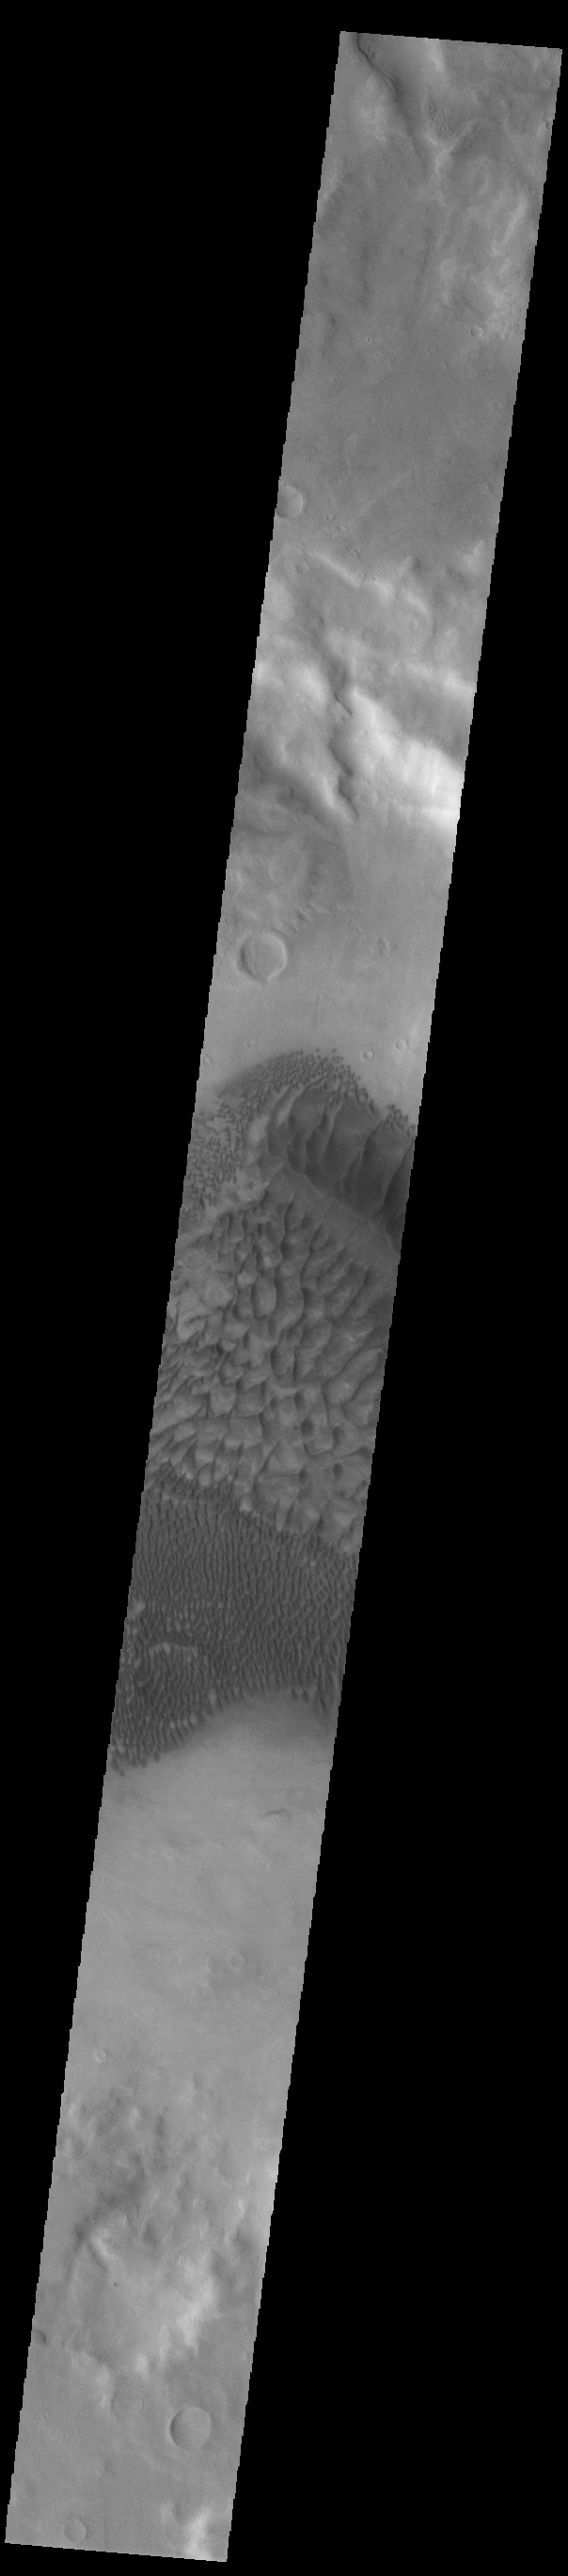

Russell Crater Dunes

The complex dune forms in this VIS image are located on the floor of Russell Crater. The large ridge dune is unique to Russell Crater. Russell Crater is located in Noachis Terra and is 135km (83miles) in diameter.

Credit: NASA/JPL-Caltech/ASU